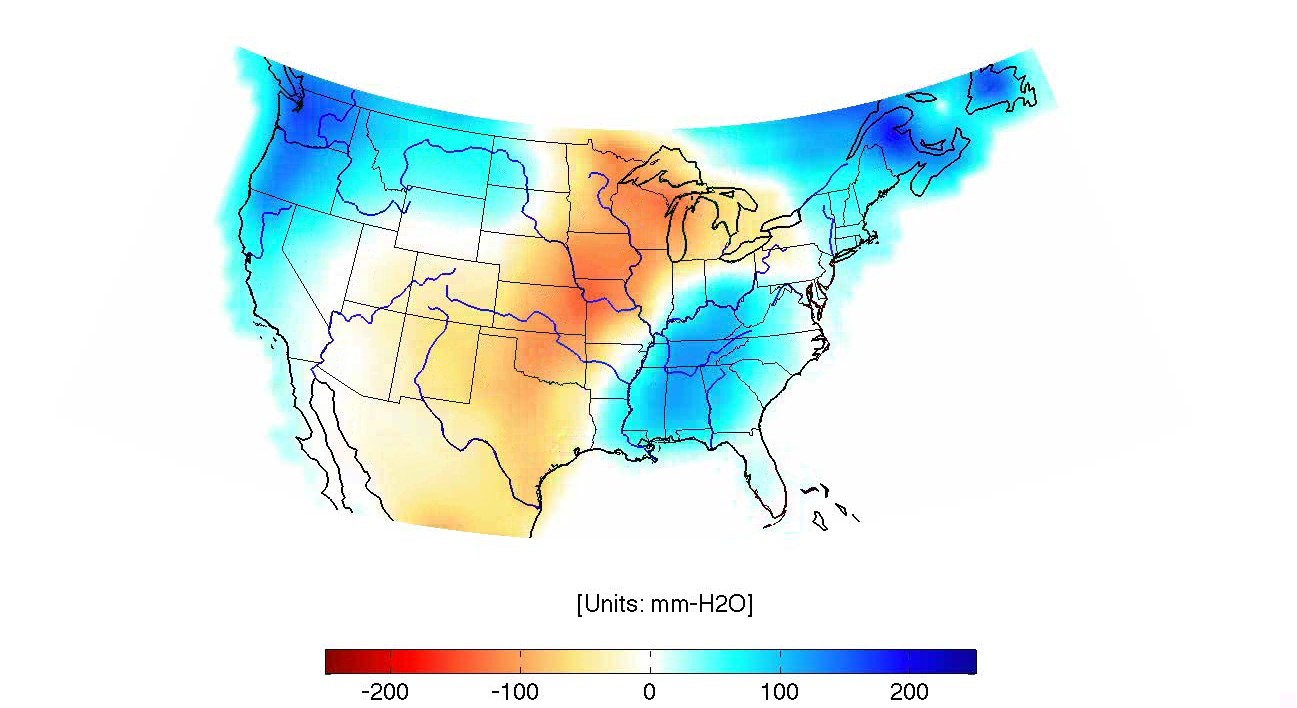

GRACE Land Water Storage Monthly Changes over the United States, 2003 – Early 2013

This animation illustrates the highs and lows of combined land water storage (includes snow, soil moisture, and surface water) over the continental United States from 2003 through early 2013. It is inferred from Earth’s gravity field changes that have been continuously observed with NASA’s Gravity Recovery And Climate Experiment (GRACE) for every month since its launch in 2002.The changes are depicted in millimeters of equivalent water height.

Seasonal variations in land water storage are dominant in the animation. When it rains or snows, land water storage increases (blue colors). In most areas, this typically happens in the winter and spring time. During the summer months, water storages decreases as water evaporates, is routed through rivers to the ocean, or is used for irrigation and consumption (red colors). This seasonal cycle repeats every year, but varies in amplitude. For example, in the spring of 2011, above-average rain and snowfall caused severe flooding in much of the upper Mississippi and Missouri rivers (dark blue). In contrast, much of the United States was affected by drought conditions in the late summer of 2012 (dark red), following below-average winter precipitation and above average temperatures.

Grace is a collaborative endeavor involving the Center for Space Research at the University of Texas, Austin; NASA’s Jet Propulsion Laboratory, Pasadena, Calif.; the German Space Agency and Germany’s National Research Center for Geosciences, Potsdam.

Credit: NASA/JPL-Caltech/University of Texas Center for Space Research